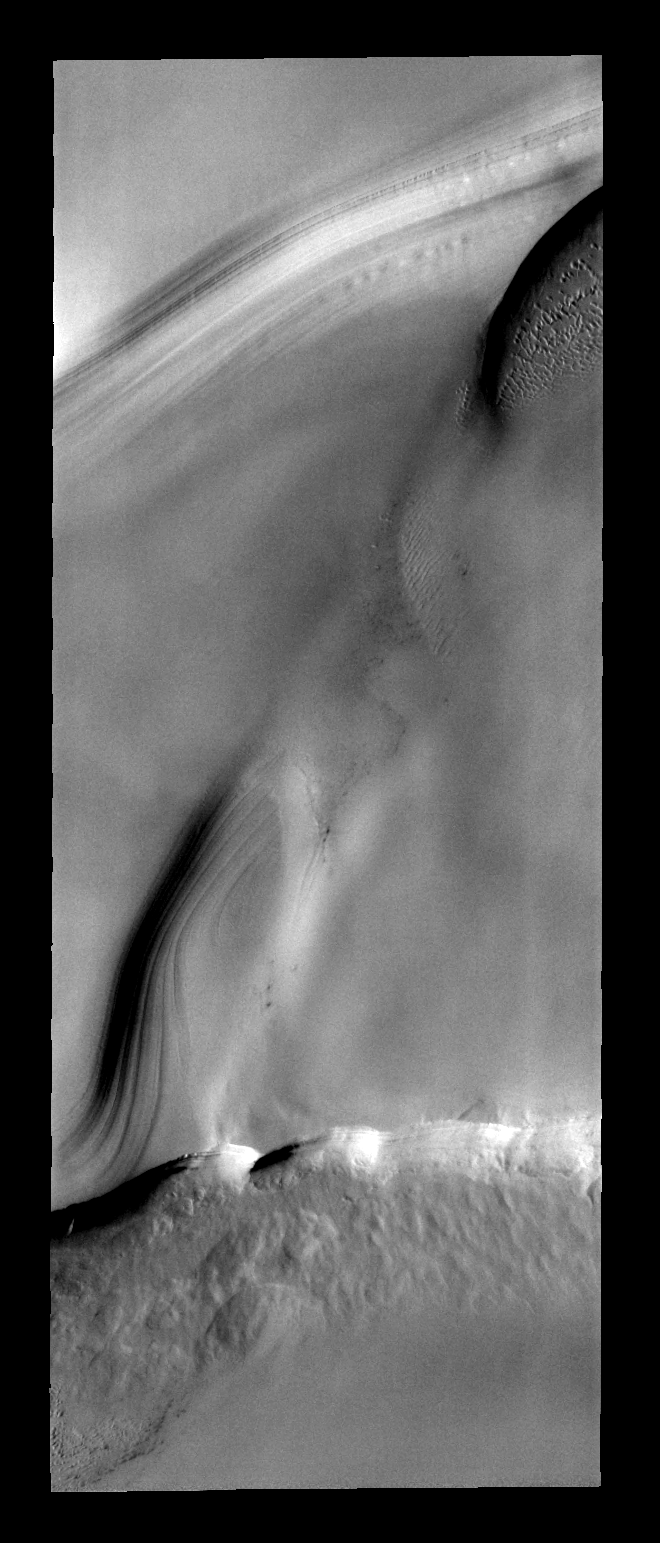

North Polar Layers

This image of the north polar layered deposits also contains sand dunes.

Image information: VIS instrument. Latitude 85.1N, Longitude 155.2E. 40 meter/pixel resolution.

Please see the THEMIS Data Citation Note for details on crediting THEMIS images.

Note: this THEMIS visual image has not been radiometrically nor geometrically calibrated for this preliminary release. An empirical correction has been performed to remove instrumental effects. A linear shift has been applied in the cross-track and down-track direction to approximate spacecraft and planetary motion. Fully calibrated and geometrically projected images will be released through the Planetary Data System in accordance with Project policies at a later time.

NASA’s Jet Propulsion Laboratory manages the 2001 Mars Odyssey mission for NASA’s Office of Space Science, Washington, D.C. The Thermal Emission Imaging System (THEMIS) was developed by Arizona State University, Tempe, in collaboration with Raytheon Santa Barbara Remote Sensing. The THEMIS investigation is led by Dr. Philip Christensen at Arizona State University. Lockheed Martin Astronautics, Denver, is the prime contractor for the Odyssey project, and developed and built the orbiter. Mission operations are conducted jointly from Lockheed Martin and from JPL, a division of the California Institute of Technology in Pasadena.

Credit: NASA/JPL/ASU